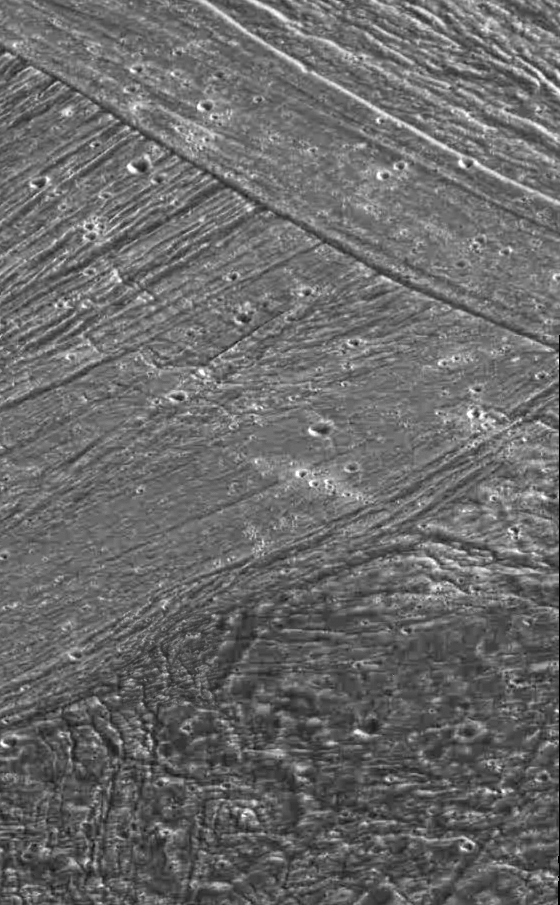

Ganymede’s Nippur Sulcus

New terrain overlays older terrain, which overlays still older surface, in this view of part of the surface of Jupiter’s moon Ganymede, taken by the camera onboard NASA’s Galileo spacecraft. Galileo obtained the images that make up this mosaic when it flew past Jupiter’s moon Ganymede for the second time on September 6, 1996. An area about 54 kilometers (33 miles) wide and 90 kilometers (55 miles) high is shown. Northern Marius Regio (the dark terrain at bottom), Philus Sulcus (bright terrain at center), and Nippur Sulcus (bright terrain at top) are seen illuminated by the Sun from the southeast (north is at the top).

The key characteristics and relationships of the major terrain types on tectonically active Ganymede are seen at a resolution 16 times better than images taken by the Voyager spacecraft in 1979. At the bottom, the ancient dark terrain is seen to be very deformed by tectonic fractures and faults. An impact crater about 18 kilometers (about 11 miles) in diameter has been highly modified by faulting. More recent cross-cutting fractures and faults at center illustrate to scientists the sequence of events that have created the younger bright terrain. The lines in the middle left of the image are faults that are cross-cut by younger faults in the upper part of the image. The smooth band in the upper middle of the image may represent water-ice volcanic deposits flooding a fault valley. Clusters of small craters, representing ejecta transported from distant craters and re-impacting here, are seen in the middle of the photo. The images that make up this mosaic were taken at a range of about 11,620 kilometers (about 7,200 miles).

The Jet Propulsion Laboratory, Pasadena, CA, manages the mission for NASA’s Office of Space Science, Washington, DC.

Credit: NASA/JPL